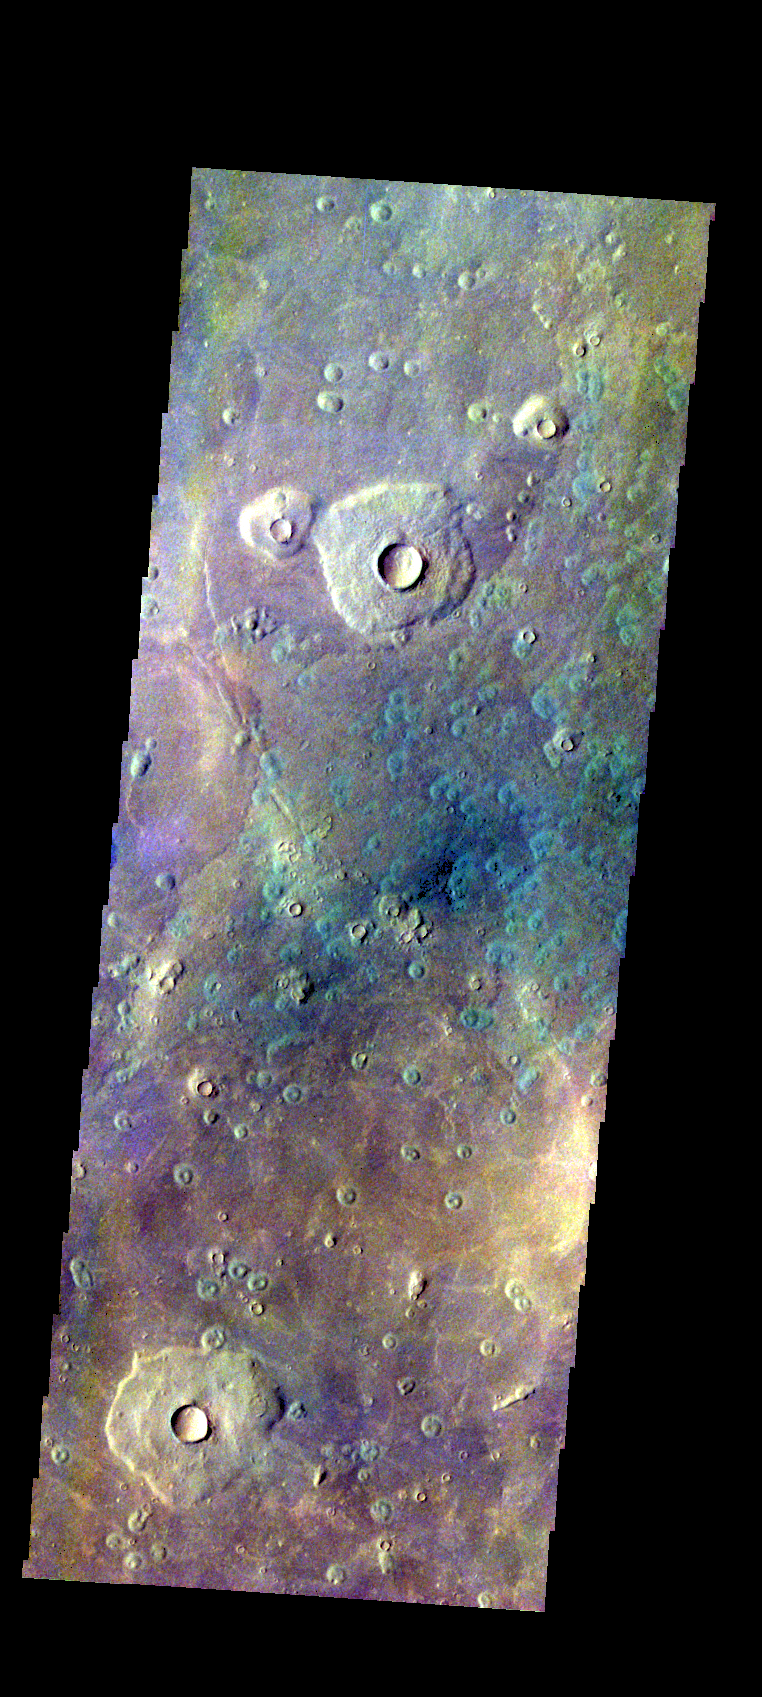

Acidalia Planitia – False Color

The THEMIS VIS camera contains 5 filters. The data from different filters can be combined in multiple ways to create a false color image. These false color images may reveal subtle variations of the surface not easily identified in a single band image. Today’s false color image shows part of Acidalia Planitia.

Credit: NASA/JPL-Caltech/ASU